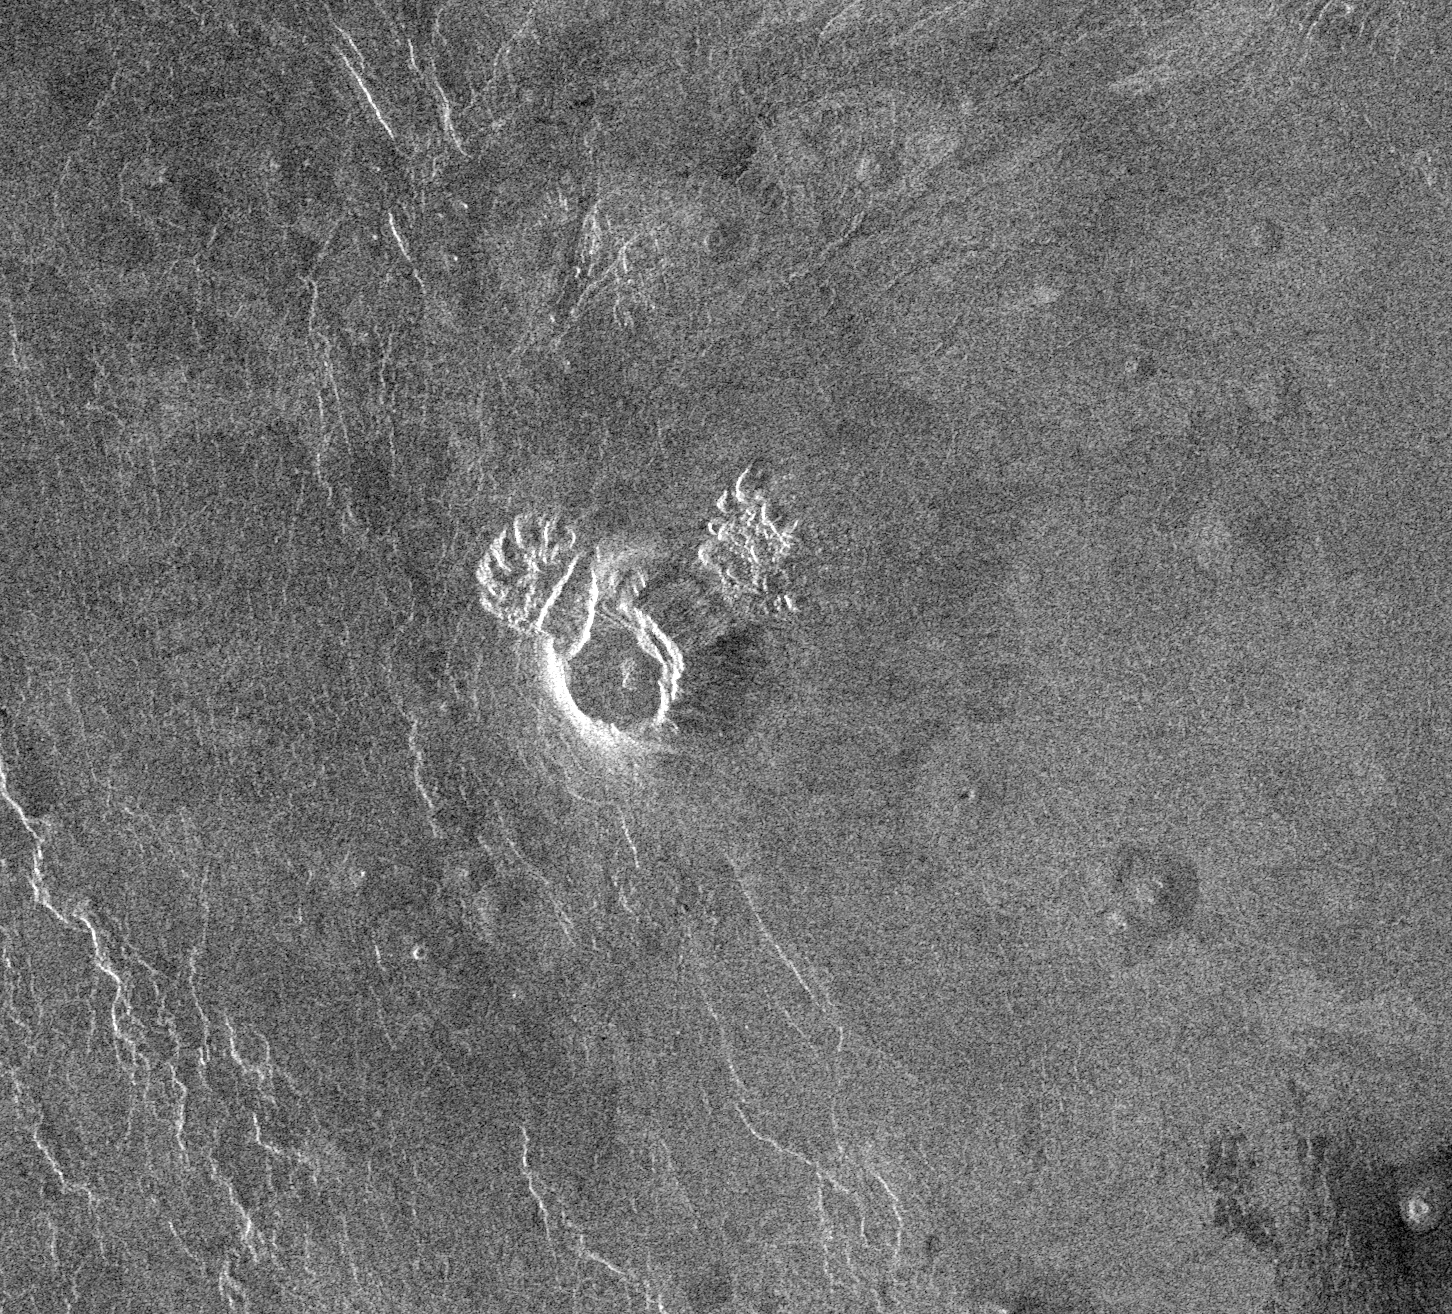

Venus – Landslide in Navka Region

The Magellan spacecraft has observed remnant landslide deposits apparently resulting from the collapse of volcanic structures. This Magellan radar image is centered about 25.4 degrees south latitude and 308 degrees east longitude in the southwestern Navka Region of Venus. The image shows a 17.4 kilometer (10.8 mile) diameter volcanic dome on the plains. The dome is approximately 1.86 kilometers (1.2 mile) in height and it has a slope of about 23 degrees. The northwest and northeast flanks of the dome have collapsed to form landslides that have deposited debris on the plains. The image shows an area 110 kilometers (68 miles) across and 100 kilometers (62 miles) in length.

Credit: NASA/JPL